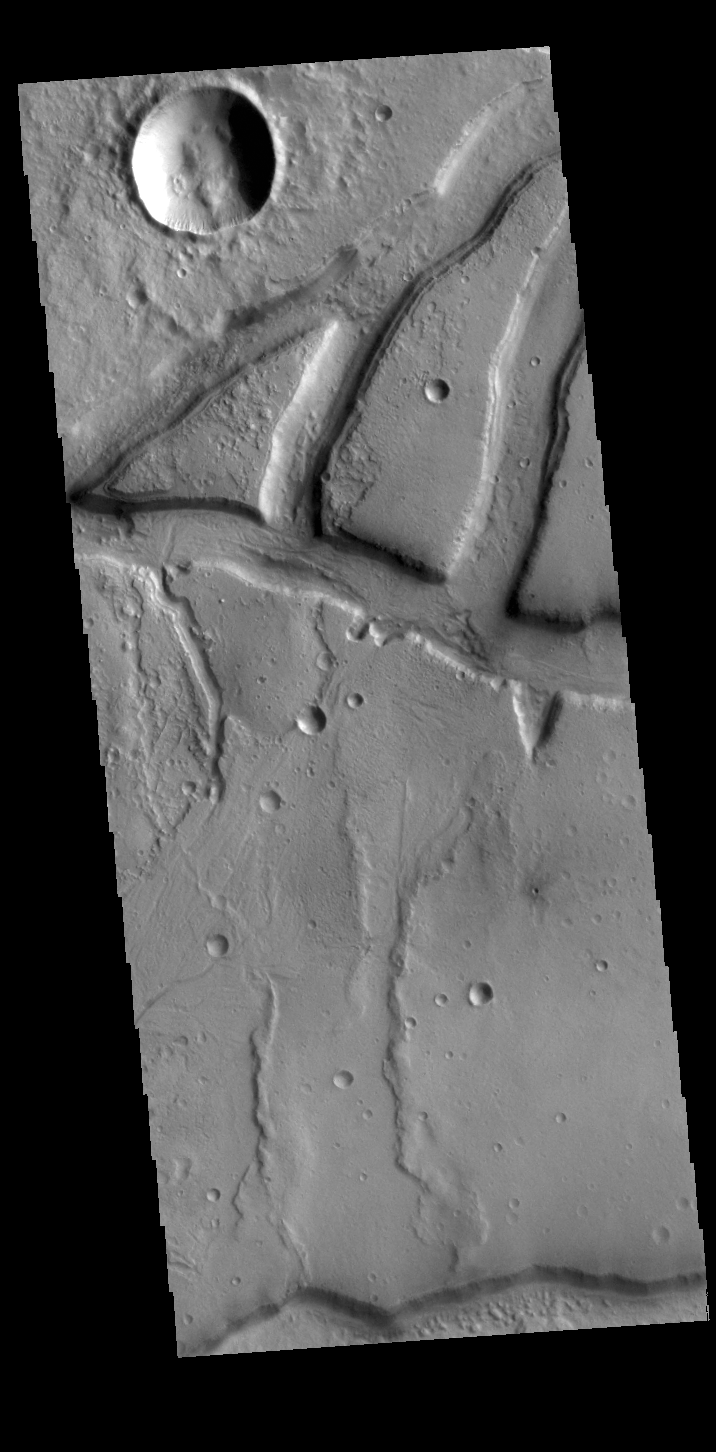

Idaeus Fossae

The linear depressions in this VIS image are part of Idaeus Fossae. These features are located on the margin of Tempe Terra and the lowlands of Acidalia Planitia.

Credit: NASA/JPL-Caltech/ASU